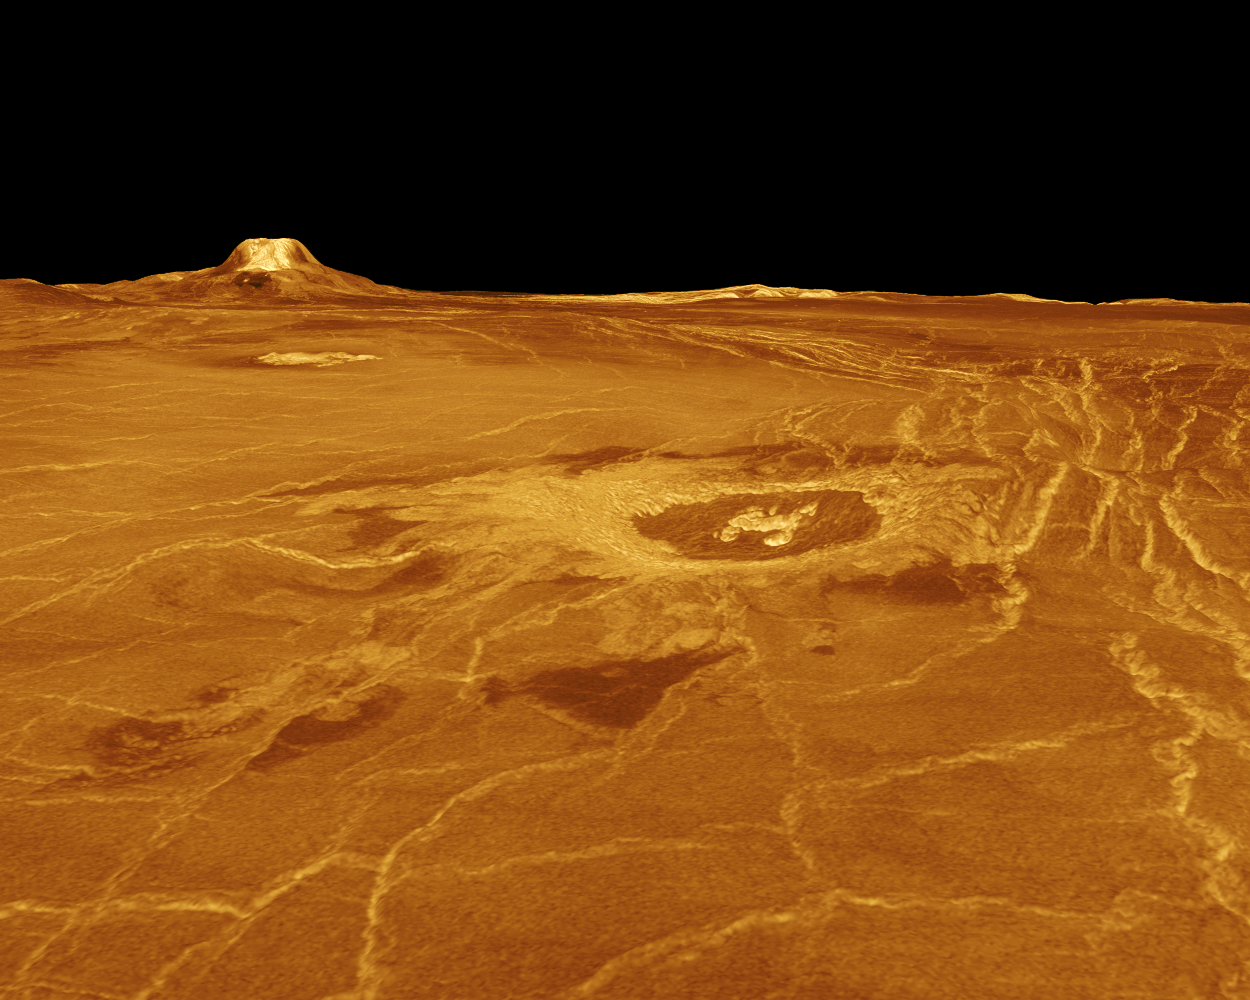

Venus – 3-D Perspective View of Eistla Regio

A portion of western Eistla Regio is displayed in this three-dimensional perspective view of the surface of Venus. The viewpoint is located 1,310 kilometers (812 miles) southwest of Gula Mons at an elevation of 0.78 kilometer (0.48 mile). The view is to the northeast with Gula Mons appearing on the horizon. Gula Mons, a 3 kilometer (1.86 mile) high volcano, is located at approximately 22 degrees north latitude, 359 degrees east longitude. The impact crater Cunitz, named for the astronomer and mathematician Maria Cunitz, is visible in the center of the image. The crater is 48.5 kilometers (30 miles) in diameter and is 215 kilometers (133 miles) from the viewer’s position. Magellan synthetic aperture radar data is combined with radar altimetry to develop a three-dimensional map of the surface. Rays cast in a computer intersect the surface to create a three-dimensional perspective view. Simulated color and a digital elevation map developed by the U.S. Geological Survey, are used to enhance small-scale structure. The simulated hues are based on color images recorded by the Soviet Venera 13 and 14 spacecraft. The image was produced at the JPL Multimission Image Processing Laboratory and is a single frame from a video released at the March 5, 1991, JPL news conference.

Credit: NASA/JPL